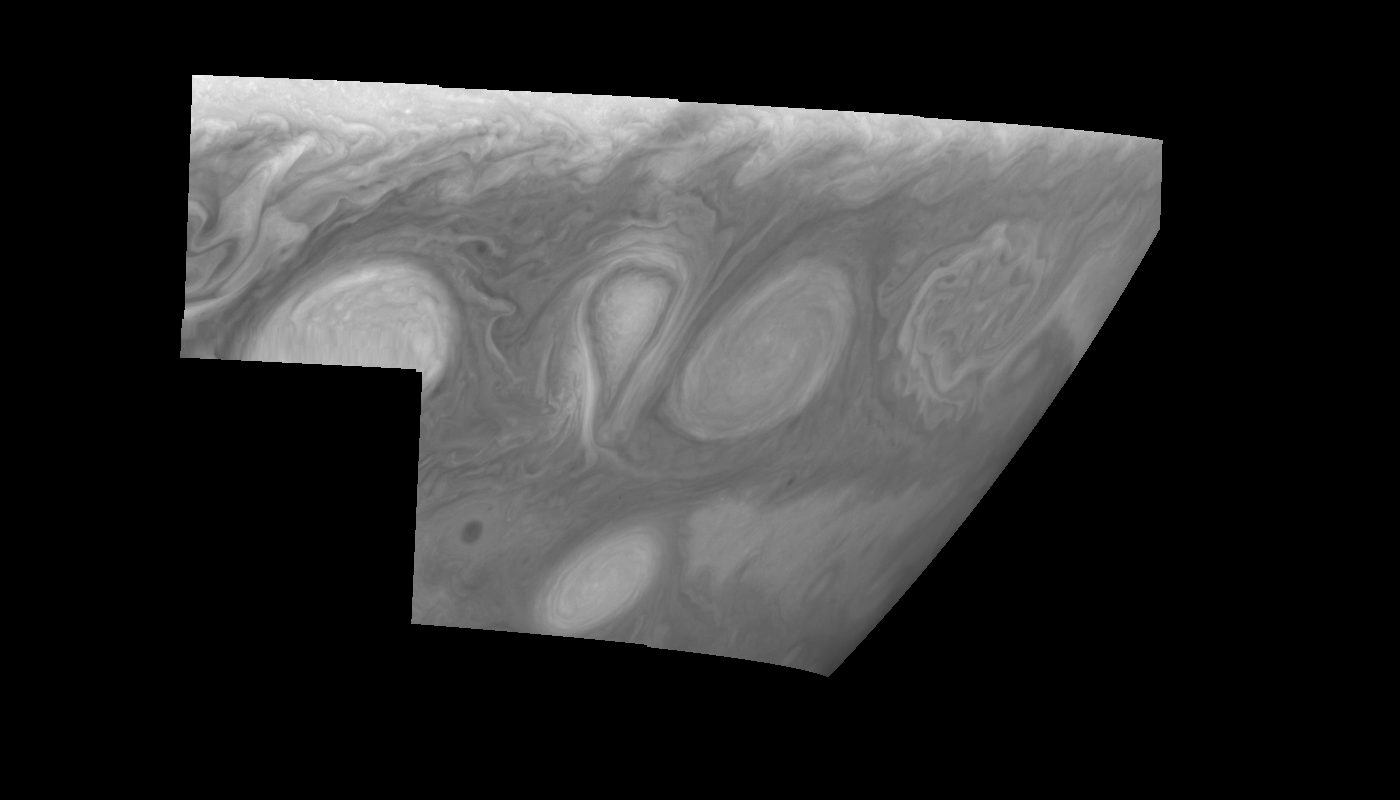

Jupiter’s Long-lived White Ovals in Violet Light (Time Set 4)

Light at 410 nanometers is affected by the sizes and compositions of cloud particles, as well as the trace chemicals that give Jupiter’s clouds their colors. This mosaic shows the features of Jupiter’s main visible cloud deck and the hazy cloud layer above it. Oval cloud systems of this type are often associated with chaotic cyclonic systems such as the balloon shaped vortex seen here between the well formed ovals. This system is centered near 30 degrees south planetocentric latitude and 100 degrees west longitude and rotates in a clockwise sense about its center. The oval shaped vortices in the upper half of the mosaic are two of the three long-lived White Ovals that formed to the south of the Red Spot in the 1930’s and, like the Red Spot, rotate in a counterclockwise sense. The east to west dimension of the leftmost White Oval is 9000 kilometers (km). (The diameter of the Earth is 12,756 km.) The White Ovals drift in longitude relative to one another, and are presently restricting the cyclonic structure.

To the south, the smaller oval and its accompanying cyclonic system are moving eastward at about 0.4 degrees per day relative to the larger ovals. The interaction between these two cyclonic storm systems is producing high, thick cumulus-like clouds in the southern part of the more northerly trapped system.

North is at the top of this mosaic. The smallest resolved features are tens of kilometers in size. The planetary limb runs along the right edge of the mosaic. Cloud patterns appear foreshortened as they approach the limb. These images were taken on February 19, 1997, at a range of 1.1 million km by the Solid State Imaging (CCD) system aboard NASA’s Galileo spacecraft.

The Jet Propulsion Laboratory, Pasadena, CA manages the mission for NASA’s Office of Space Science, Washington, DC.

Credit: NASA/JPL-Caltech